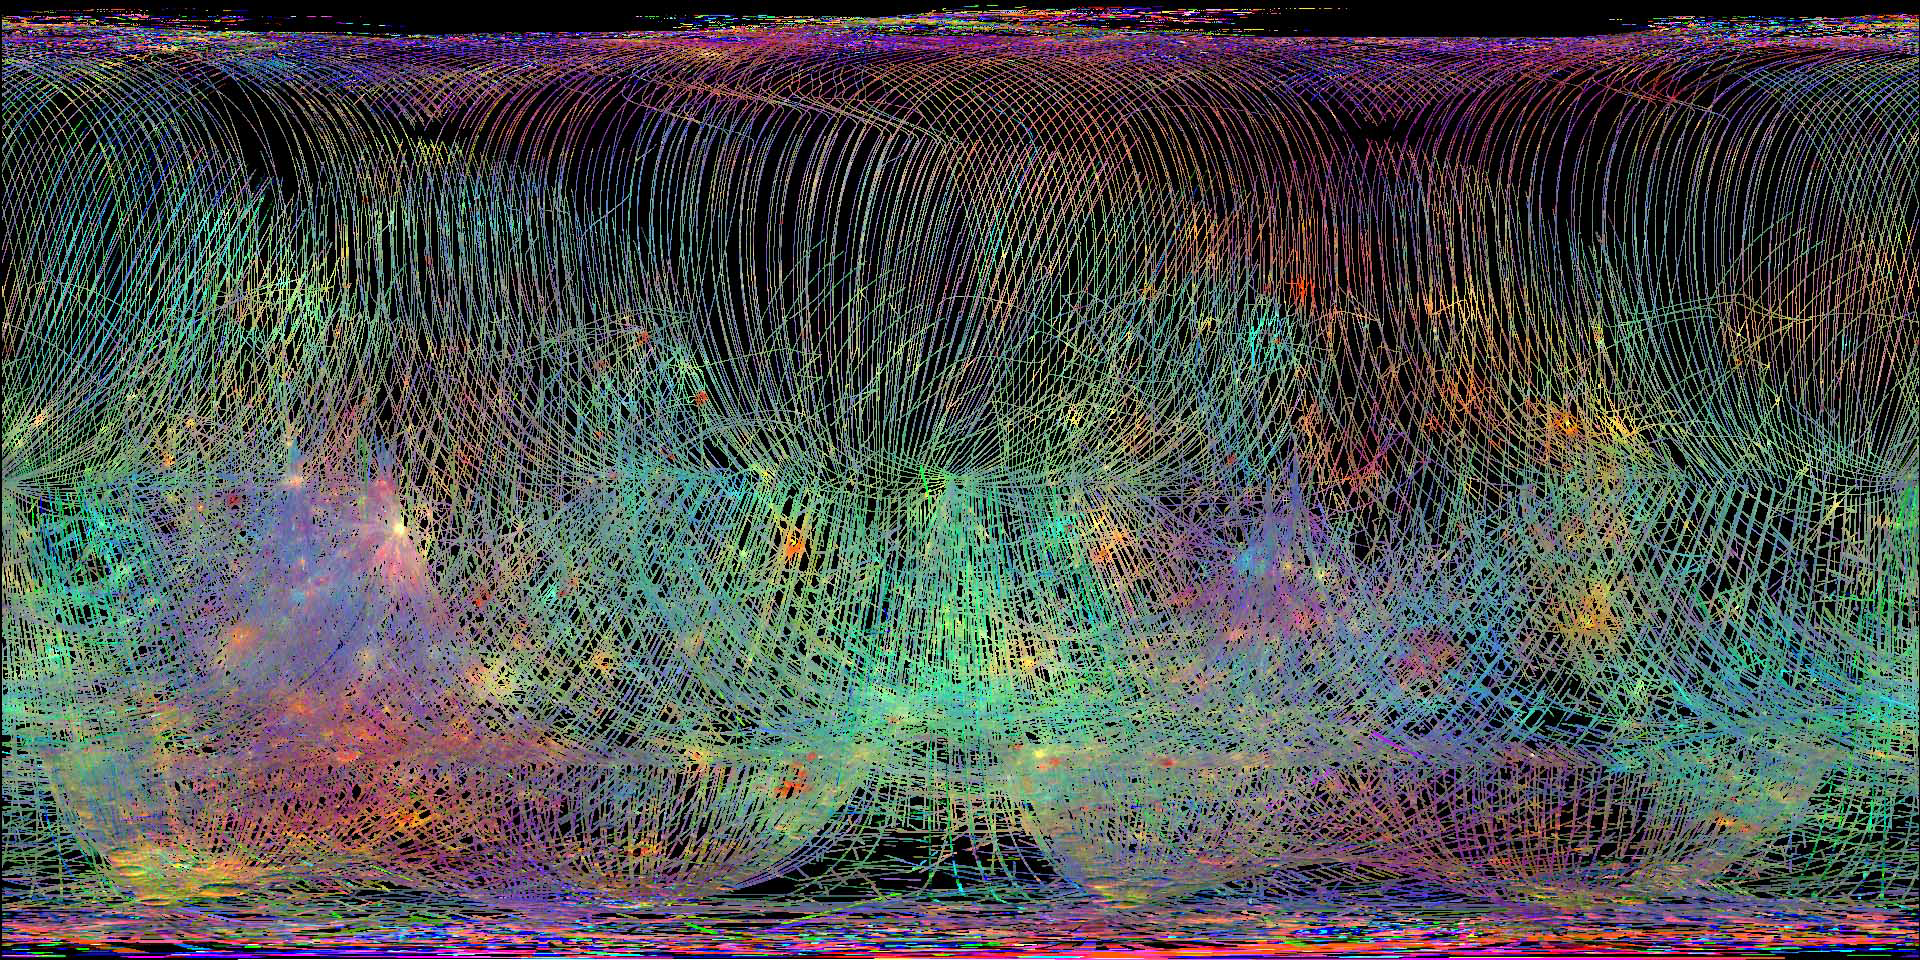

Spectral Fireworks

The Mercury Atmospheric and Surface Composition Spectrometer (MASCS) collects hundreds of different wavelengths of light, ranging from the ultraviolet through the near-infrared, to probe the mineralogy of the surface of Mercury. These spectra are visualized by mapping different wavelengths or combinations of wavelengths into red, green, and blue, so the human eye can distinguish them. The multicolored ‘fireworks’ result from a combination of physical and chemical differences on the surface, including mineralogical diversity and the exposure age of the craters.

The VIRS composite shows over 1.5 million individual footprints compiled since MESSENGER entered orbit, with MESSENGER viewing the surface from different directions and at different altitudes. In locations where multiple footprints cover the same area, the footprint with the best illumination for mineralogical interpretation (usually the lowest incidence angle where shadows are minimized) is used for making the map.

Date Created: December 21, 2012
Instrument: Visible and Infrared Spectrograph (VIRS) of the Mercury Atmosphere and Surface Composition Spectrometer (MASCS)
Center Latitude: 0°
Center Longitude: 0° E
VIRS Color Composite Wavelengths: 575 nm as red, 415 nm/750 nm as green, 310 nm/390 nm as blue

The MESSENGER spacecraft is the first ever to orbit the planet Mercury, and the spacecraft’s seven scientific instruments and radio science investigation are unraveling the history and evolution of the Solar System’s innermost planet. Visit the Why Mercury? section of this website to learn more about the key science questions that the MESSENGER mission is addressing. During the one-year primary mission, MDIS acquired 88,746 images and extensive other data sets. MESSENGER is now in a year-long extended mission, during which plans call for the acquisition of more than 80,000 additional images to support MESSENGER’s science goals.

For information regarding the use of images, see the MESSENGER image use policy.

Credit: NASA/Johns Hopkins University Applied Physics Laboratory/Carnegie Institution of Washington